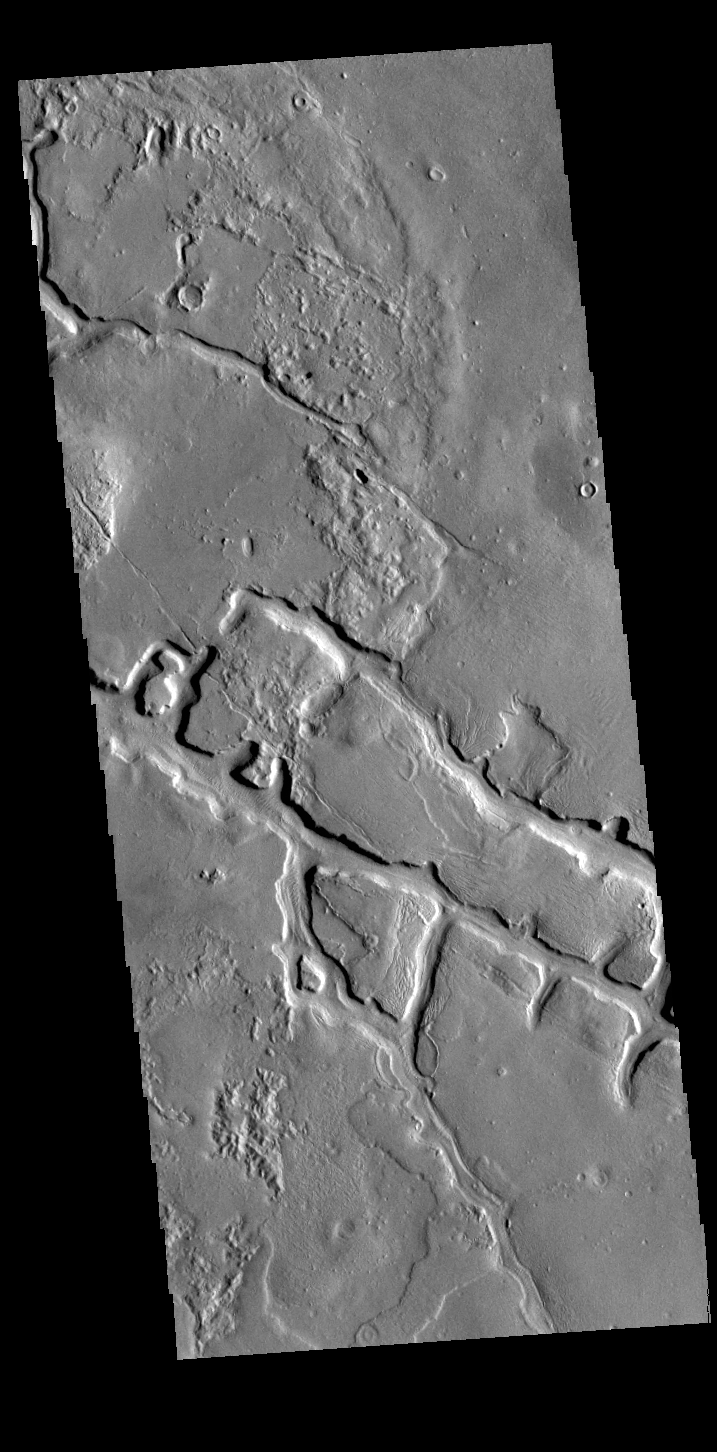

Making Squares

Today’s VIS image shows part of the lowland plains north of the Elysium volcanic complex. Right angles are almost always created by tectonic forces. These linear depressions and the right angle intersections most likely were created in response to the volcanic activity that resulted in the uplifted surface and volcanoes of Elysium.

Credit: NASA/JPL-Caltech/ASU